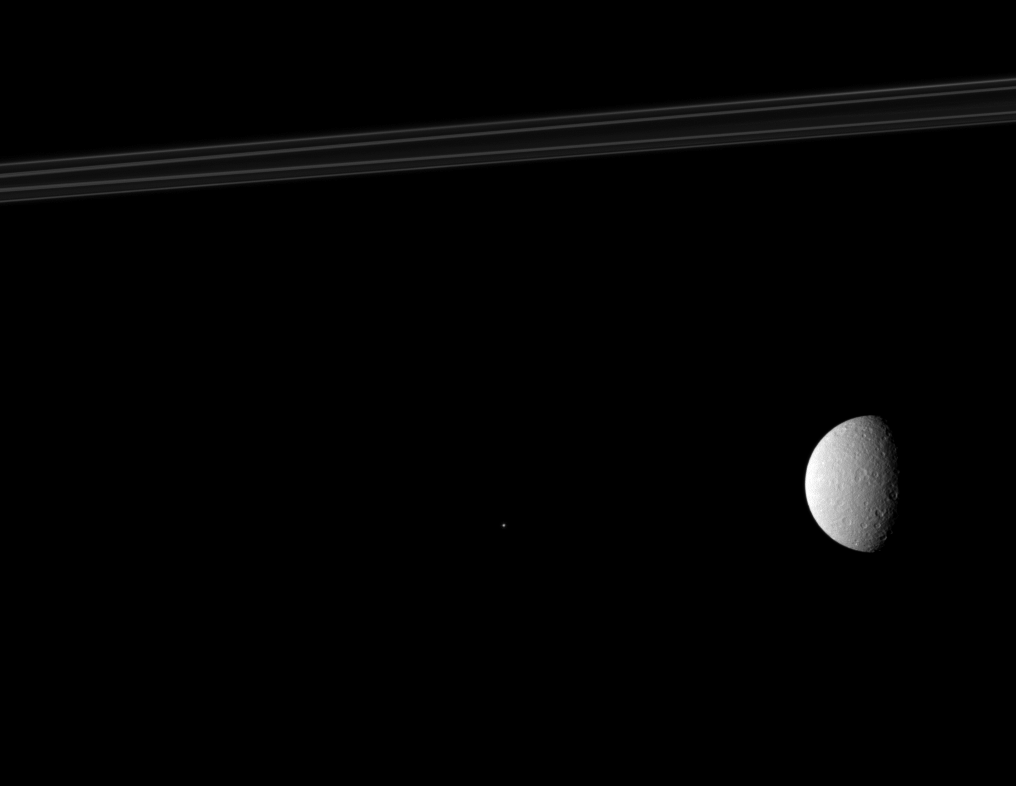

Rings, Rhea and Telesto

This Cassini spacecraft composition features Saturn’s rings, its second largest moon, Rhea, and one of the planet’s tiny moons, Telesto.

Rhea (1,528 kilometers, or 949 miles across) is on the right. Telesto (25 kilometers, or 16 miles across) is near the middle of the image and appears as a bright speck. Saturn’s rings are at the top of the image. The rings and Telesto have been brightened by a factor 1.6 relative to Rhea.

This view looks toward the southern, unilluminated side of the rings from just below the ringplane.

The image was taken in visible light with the Cassini spacecraft narrow-angle camera on Sept. 5, 2010. The view was acquired at a distance of approximately 1.6 million kilometers (994,000 miles) from Telesto and 1.9 million kilometers (1.2 million miles) from Rhea. Image scale is 10 kilometers (6 miles) per pixel on Telesto and 11 kilometers (7 miles) per pixel on Rhea.

The Cassini-Huygens mission is a cooperative project of NASA, the European Space Agency and the Italian Space Agency. The Jet Propulsion Laboratory, a division of the California Institute of Technology in Pasadena, manages the mission for NASA’s Science Mission Directorate, Washington, D.C. The Cassini orbiter and its two onboard cameras were designed, developed and assembled at JPL. The imaging operations center is based at the Space Science Institute in Boulder, Colo.

Credit: NASA/JPL/Space Science Institute